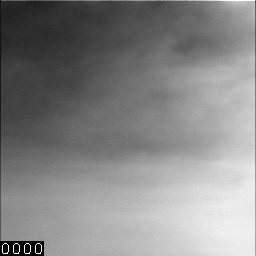

Dark Skies and Clouds Move in at Phoenix site

Clouds of dust and ice swirl past the Surface Stereo Imager (SSI) camera on NASA’s Phoenix Mars Lander in a series of images taken on the 132nd Martian day of the mission (Oct. 7, 2008). The images show the increase in storm activity and potential for snowfall.

The solar powered spacecraft was disabled by decreased light from heavy dust storms in the area a few weeks later. The last communication heard from the lander occurred on Nov. 2, 2008.

The Phoenix Mission is led by the University of Arizona, Tucson, on behalf of NASA. Project management of the mission is by NASA’s Jet Propulsion Laboratory, Pasadena, Calif. Spacecraft development is by Lockheed Martin Space Systems, Denver.

Photojournal Note: As planned, the Phoenix lander, which landed May 25, 2008 23:53 UTC, ended communications in November 2008, about six months after landing, when its solar panels ceased operating in the dark Martian winter.

Credit: NASA/JPL-Caltech/University of Arizona/Texas A&M University